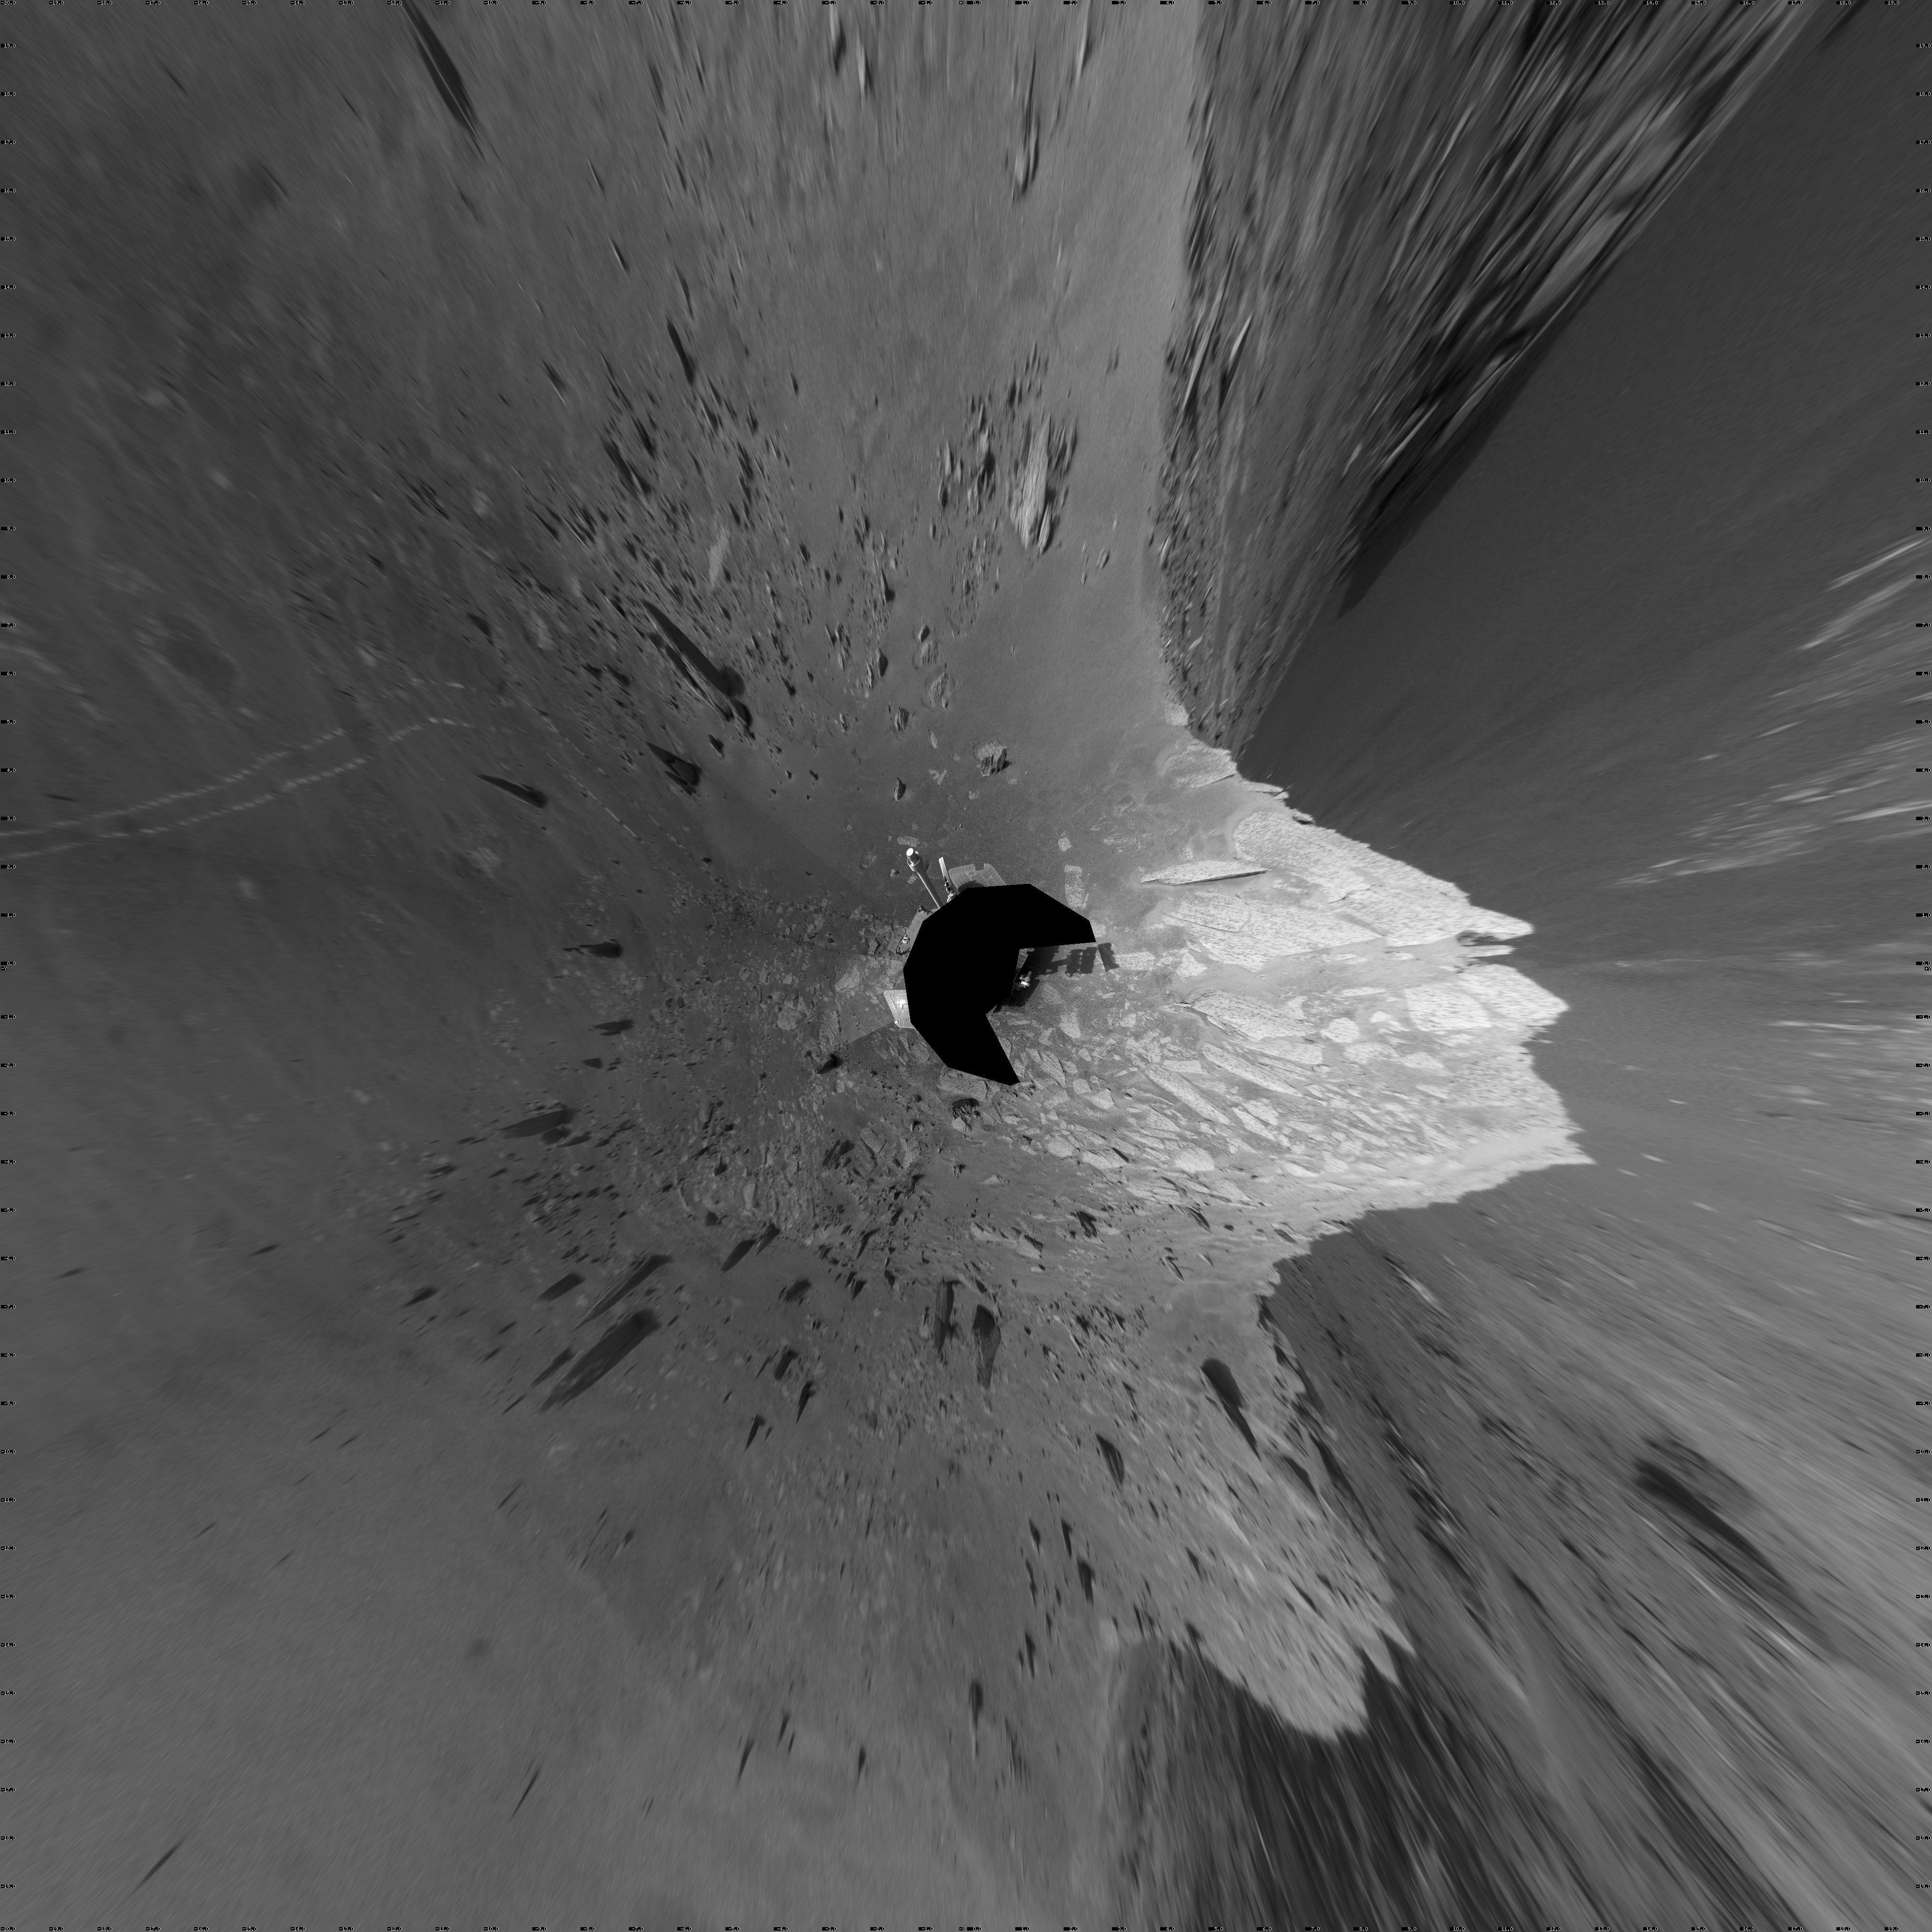

‘Santa Maria’ Crater in 360-Degree View, Sol 2451 (Vertical)

Originally released December 23, 2010

A football-field-size crater, informally named “Santa Maria,” dominates the scene in this 360-degree, stereo view from NASA’s Mars Exploration Rover Opportunity.

Following a 25-meter (82-foot) drive on the 2,451st Martian day, or sol, of the rover’s work on Mars (Dec. 16, 2010), Opportunity used its navigation camera to take the frames combined into this mosaic. The view is presented as a vertical projection, with north at the top.

NASA’s Jet Propulsion Laboratory, a division of the California Institute of Technology in Pasadena, manages the Mars Exploration Rover Project for the NASA Science Mission Directorate, Washington.

Credit: NASA/JPL-Caltech